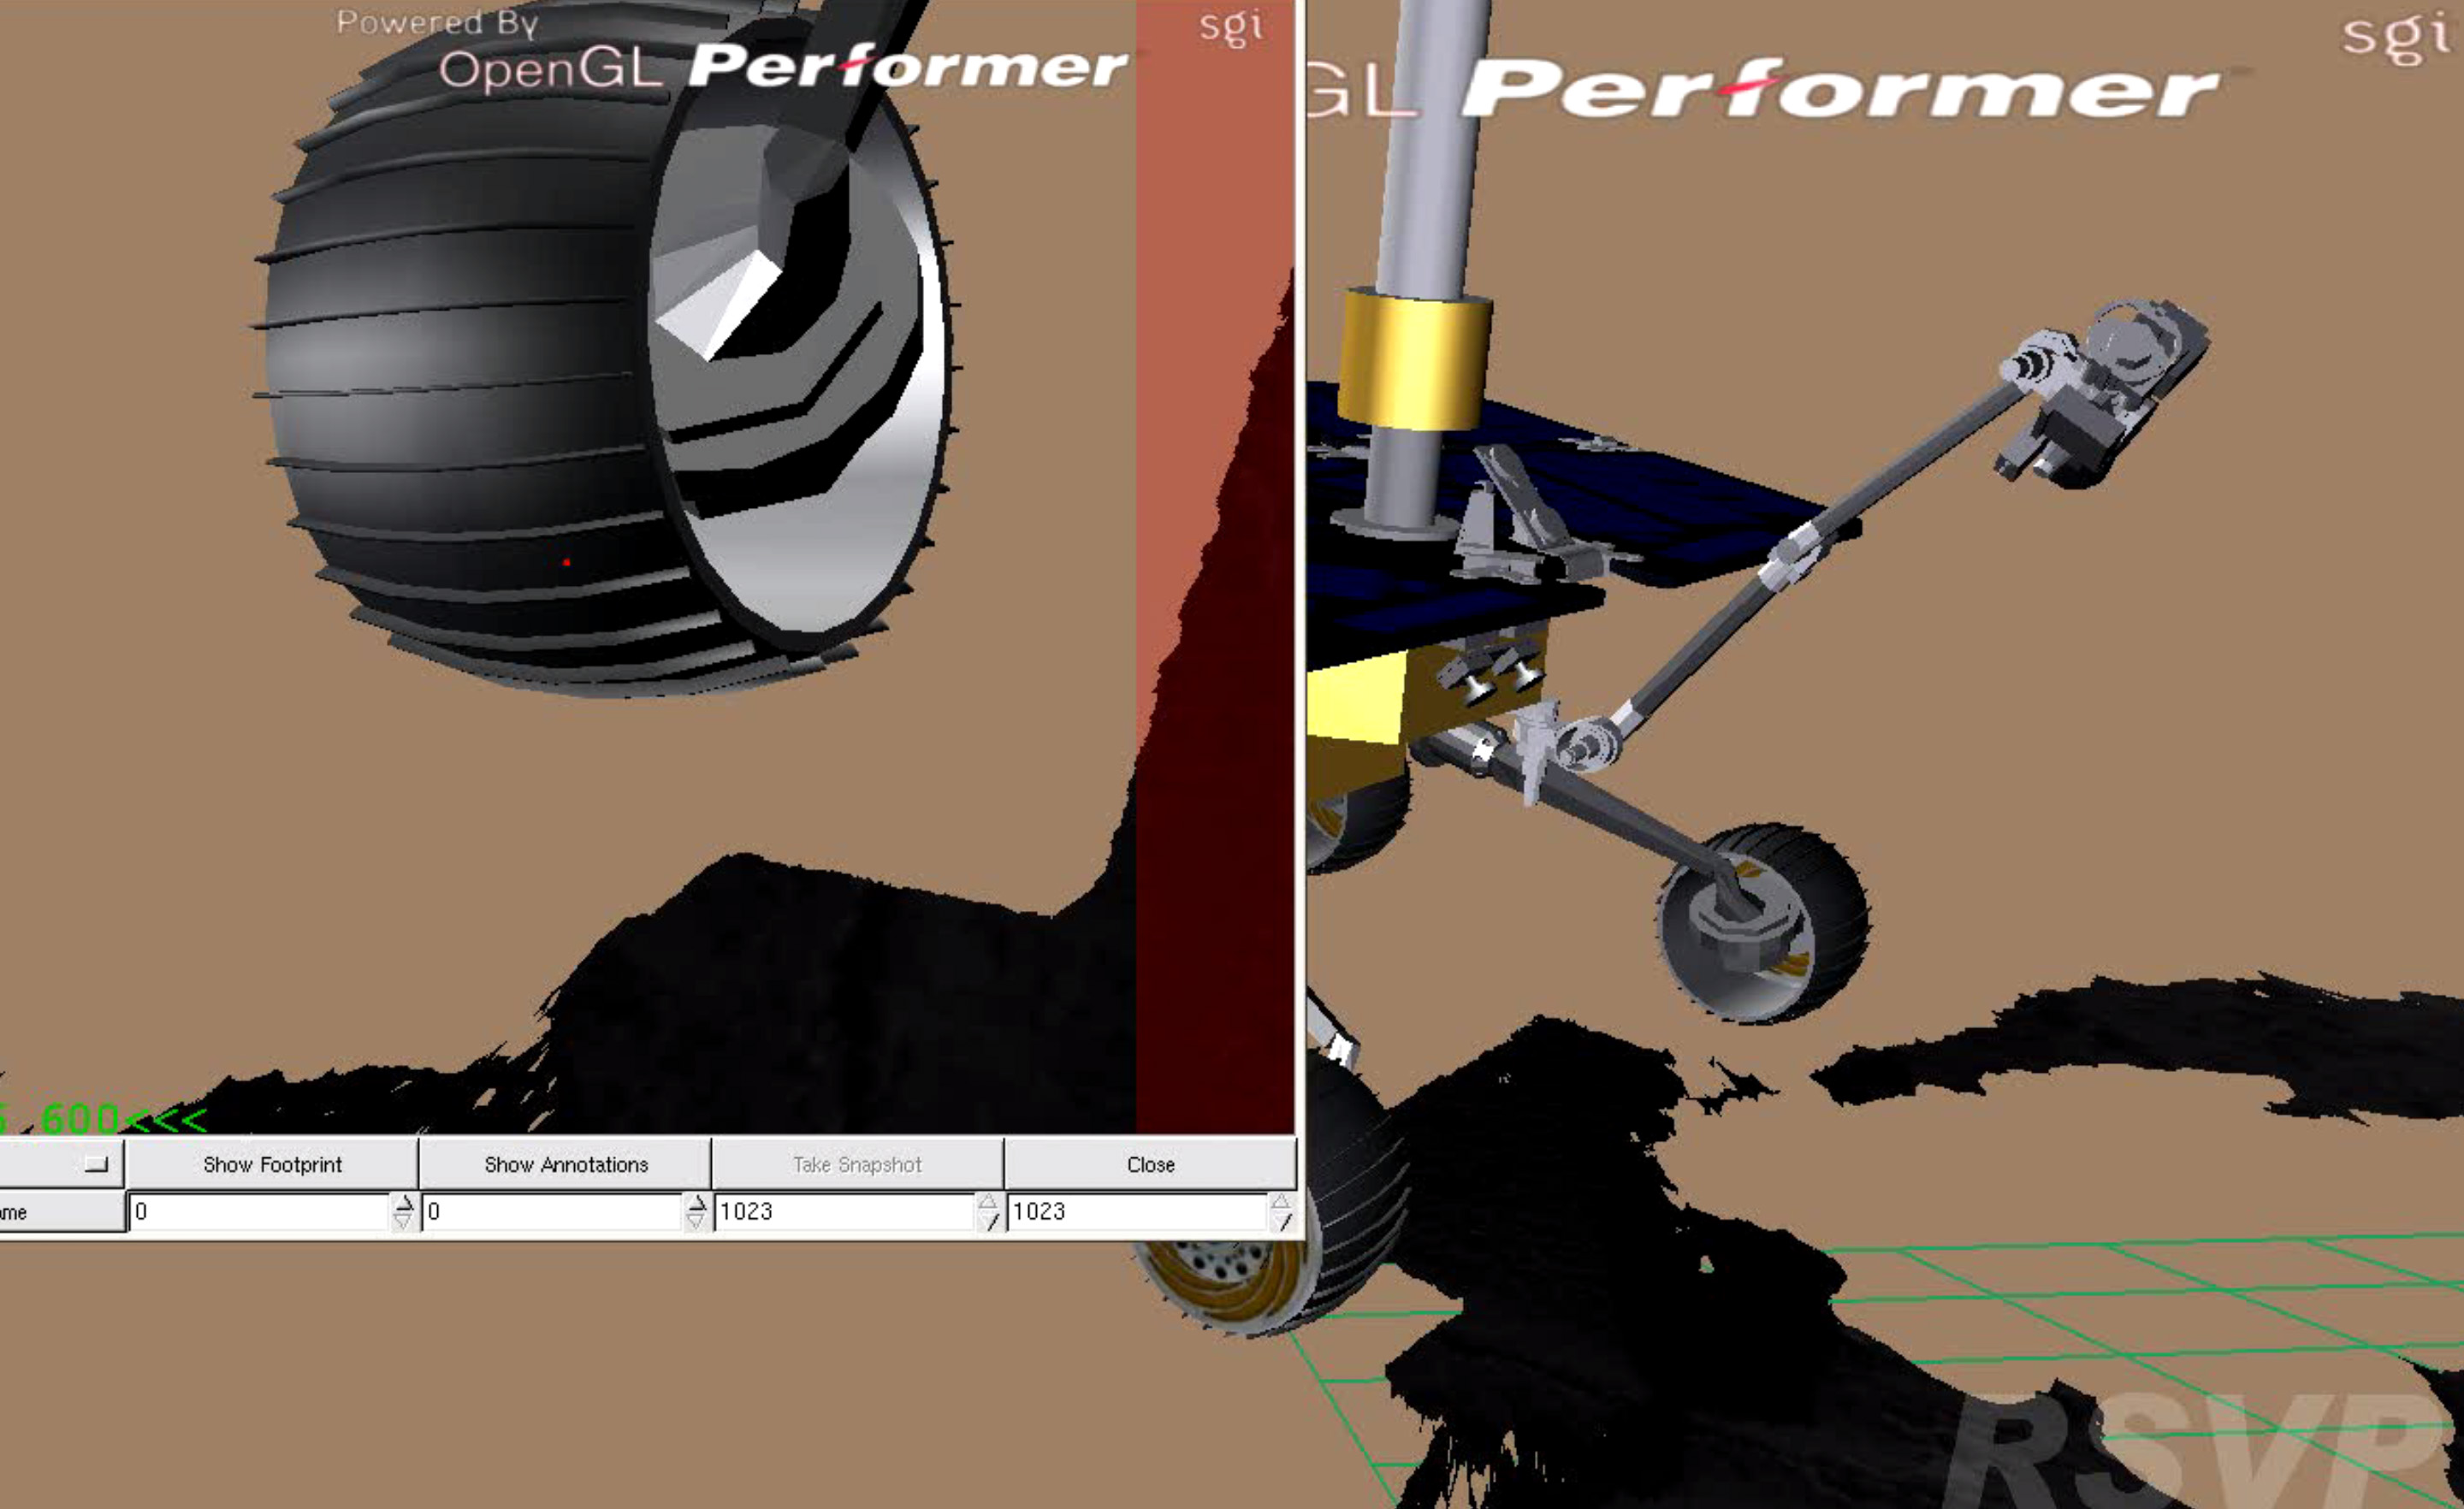

Simulation of Opportunity’s Selfie

View the animation here

A self-portrait of NASA’s Opportunity Mars rover was taken with the rover’s Microscopic Imager to celebrate the 5000th Martian Day, or sol, of the rover’s mission. This animation from planning software used to write commands for the rover shows the motion of the robotic arm, and an inset view of the Microscopic Imager.

The rover’s self-portrait view is made by stitching together multiple images take on Sol 5,000 and 5,006 of the mission. Wrist motions and turret rotations on the arm allowed the Microscopic Imager to acquire the mosaic’s component images. The resulting mosaic did not include the rover’s arm.

NASA’s Jet Propulsion Laboratory, a division of the California Institute of Technology in Pasadena, manages the Mars Exploration Rover Project for NASA’s Science Mission Directorate, Washington.

Credit: NASA/JPL-Caltech